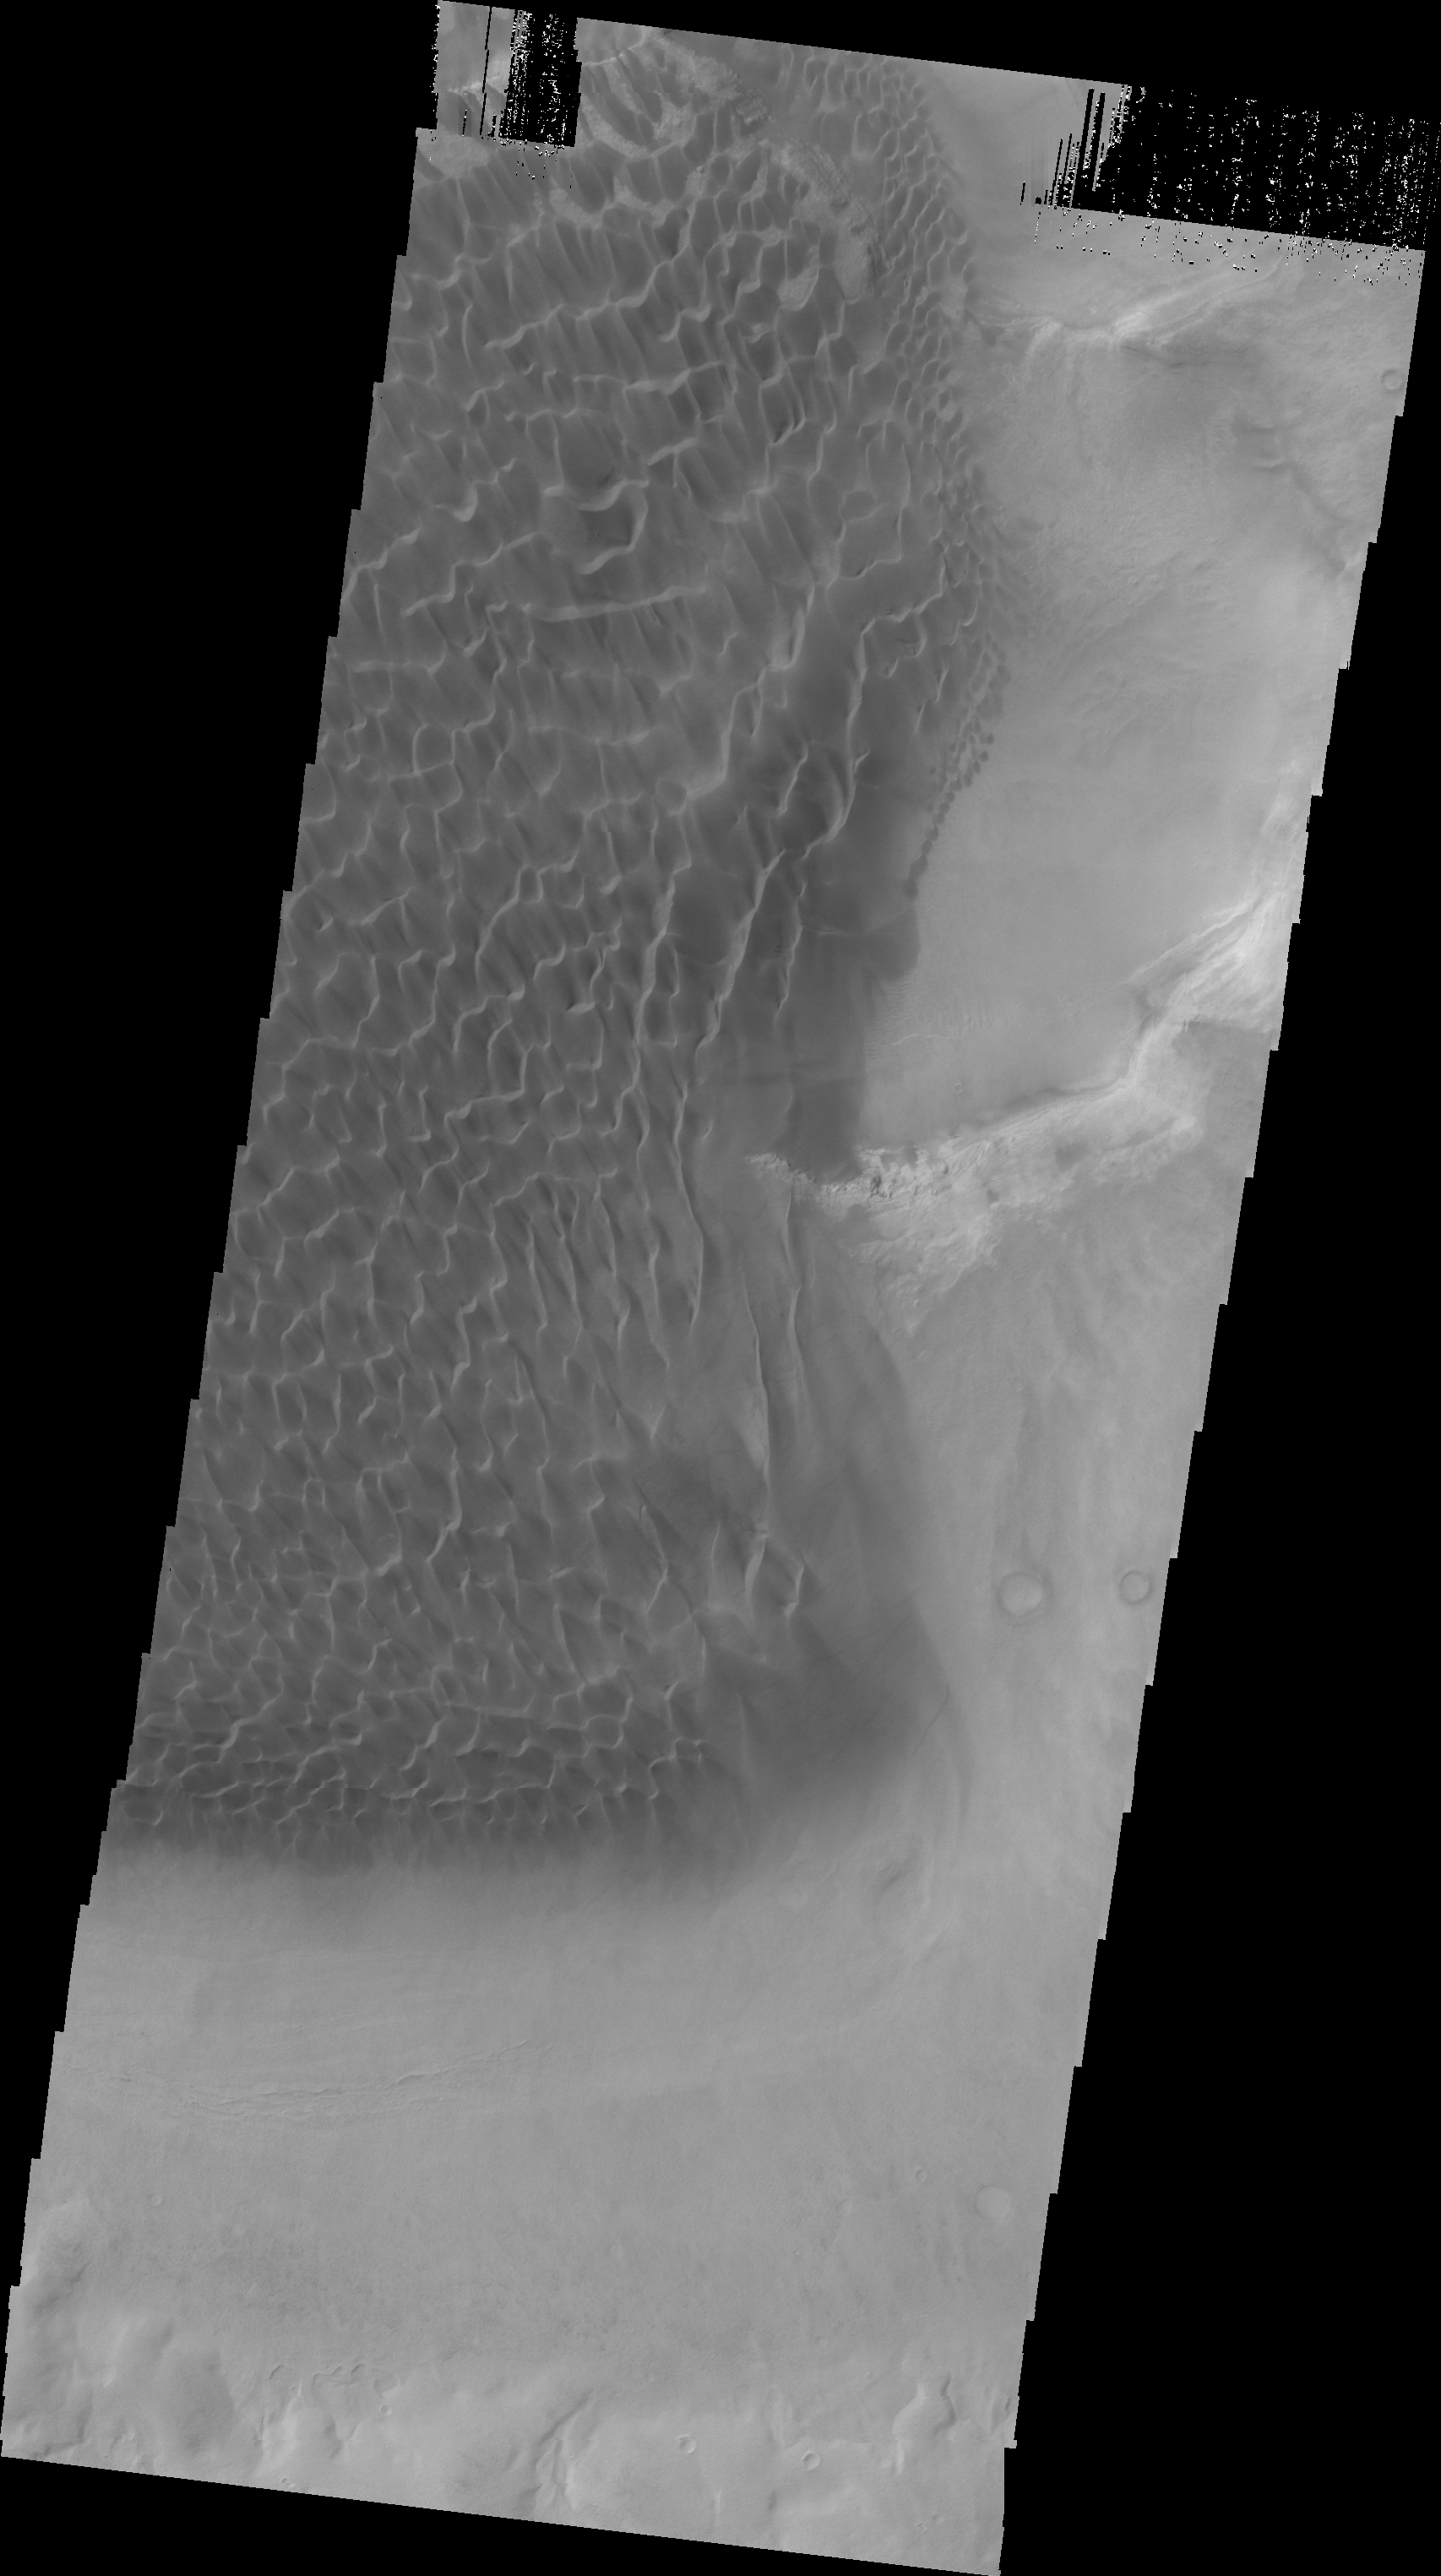

Rabe Crater Dunes (IR)

This VIS image of the dunes on the floor of Rabe Crater was collected simultaneously with yesterday’s infrared image.

Image information: VIS instrument. Latitude -43.9N, Longitude 35.0E. 22 meter/pixel resolution.

Please see the THEMIS Data Citation Note for details on crediting THEMIS images.

Note: this THEMIS visual image has not been radiometrically nor geometrically calibrated for this preliminary release. An empirical correction has been performed to remove instrumental effects. A linear shift has been applied in the cross-track and down-track direction to approximate spacecraft and planetary motion. Fully calibrated and geometrically projected images will be released through the Planetary Data System in accordance with Project policies at a later time.

NASA’s Jet Propulsion Laboratory manages the 2001 Mars Odyssey mission for NASA’s Office of Space Science, Washington, D.C. The Thermal Emission Imaging System (THEMIS) was developed by Arizona State University, Tempe, in collaboration with Raytheon Santa Barbara Remote Sensing. The THEMIS investigation is led by Dr. Philip Christensen at Arizona State University. Lockheed Martin Astronautics, Denver, is the prime contractor for the Odyssey project, and developed and built the orbiter. Mission operations are conducted jointly from Lockheed Martin and from JPL, a division of the California Institute of Technology in Pasadena.

Credit: NASA/JPL/ASU